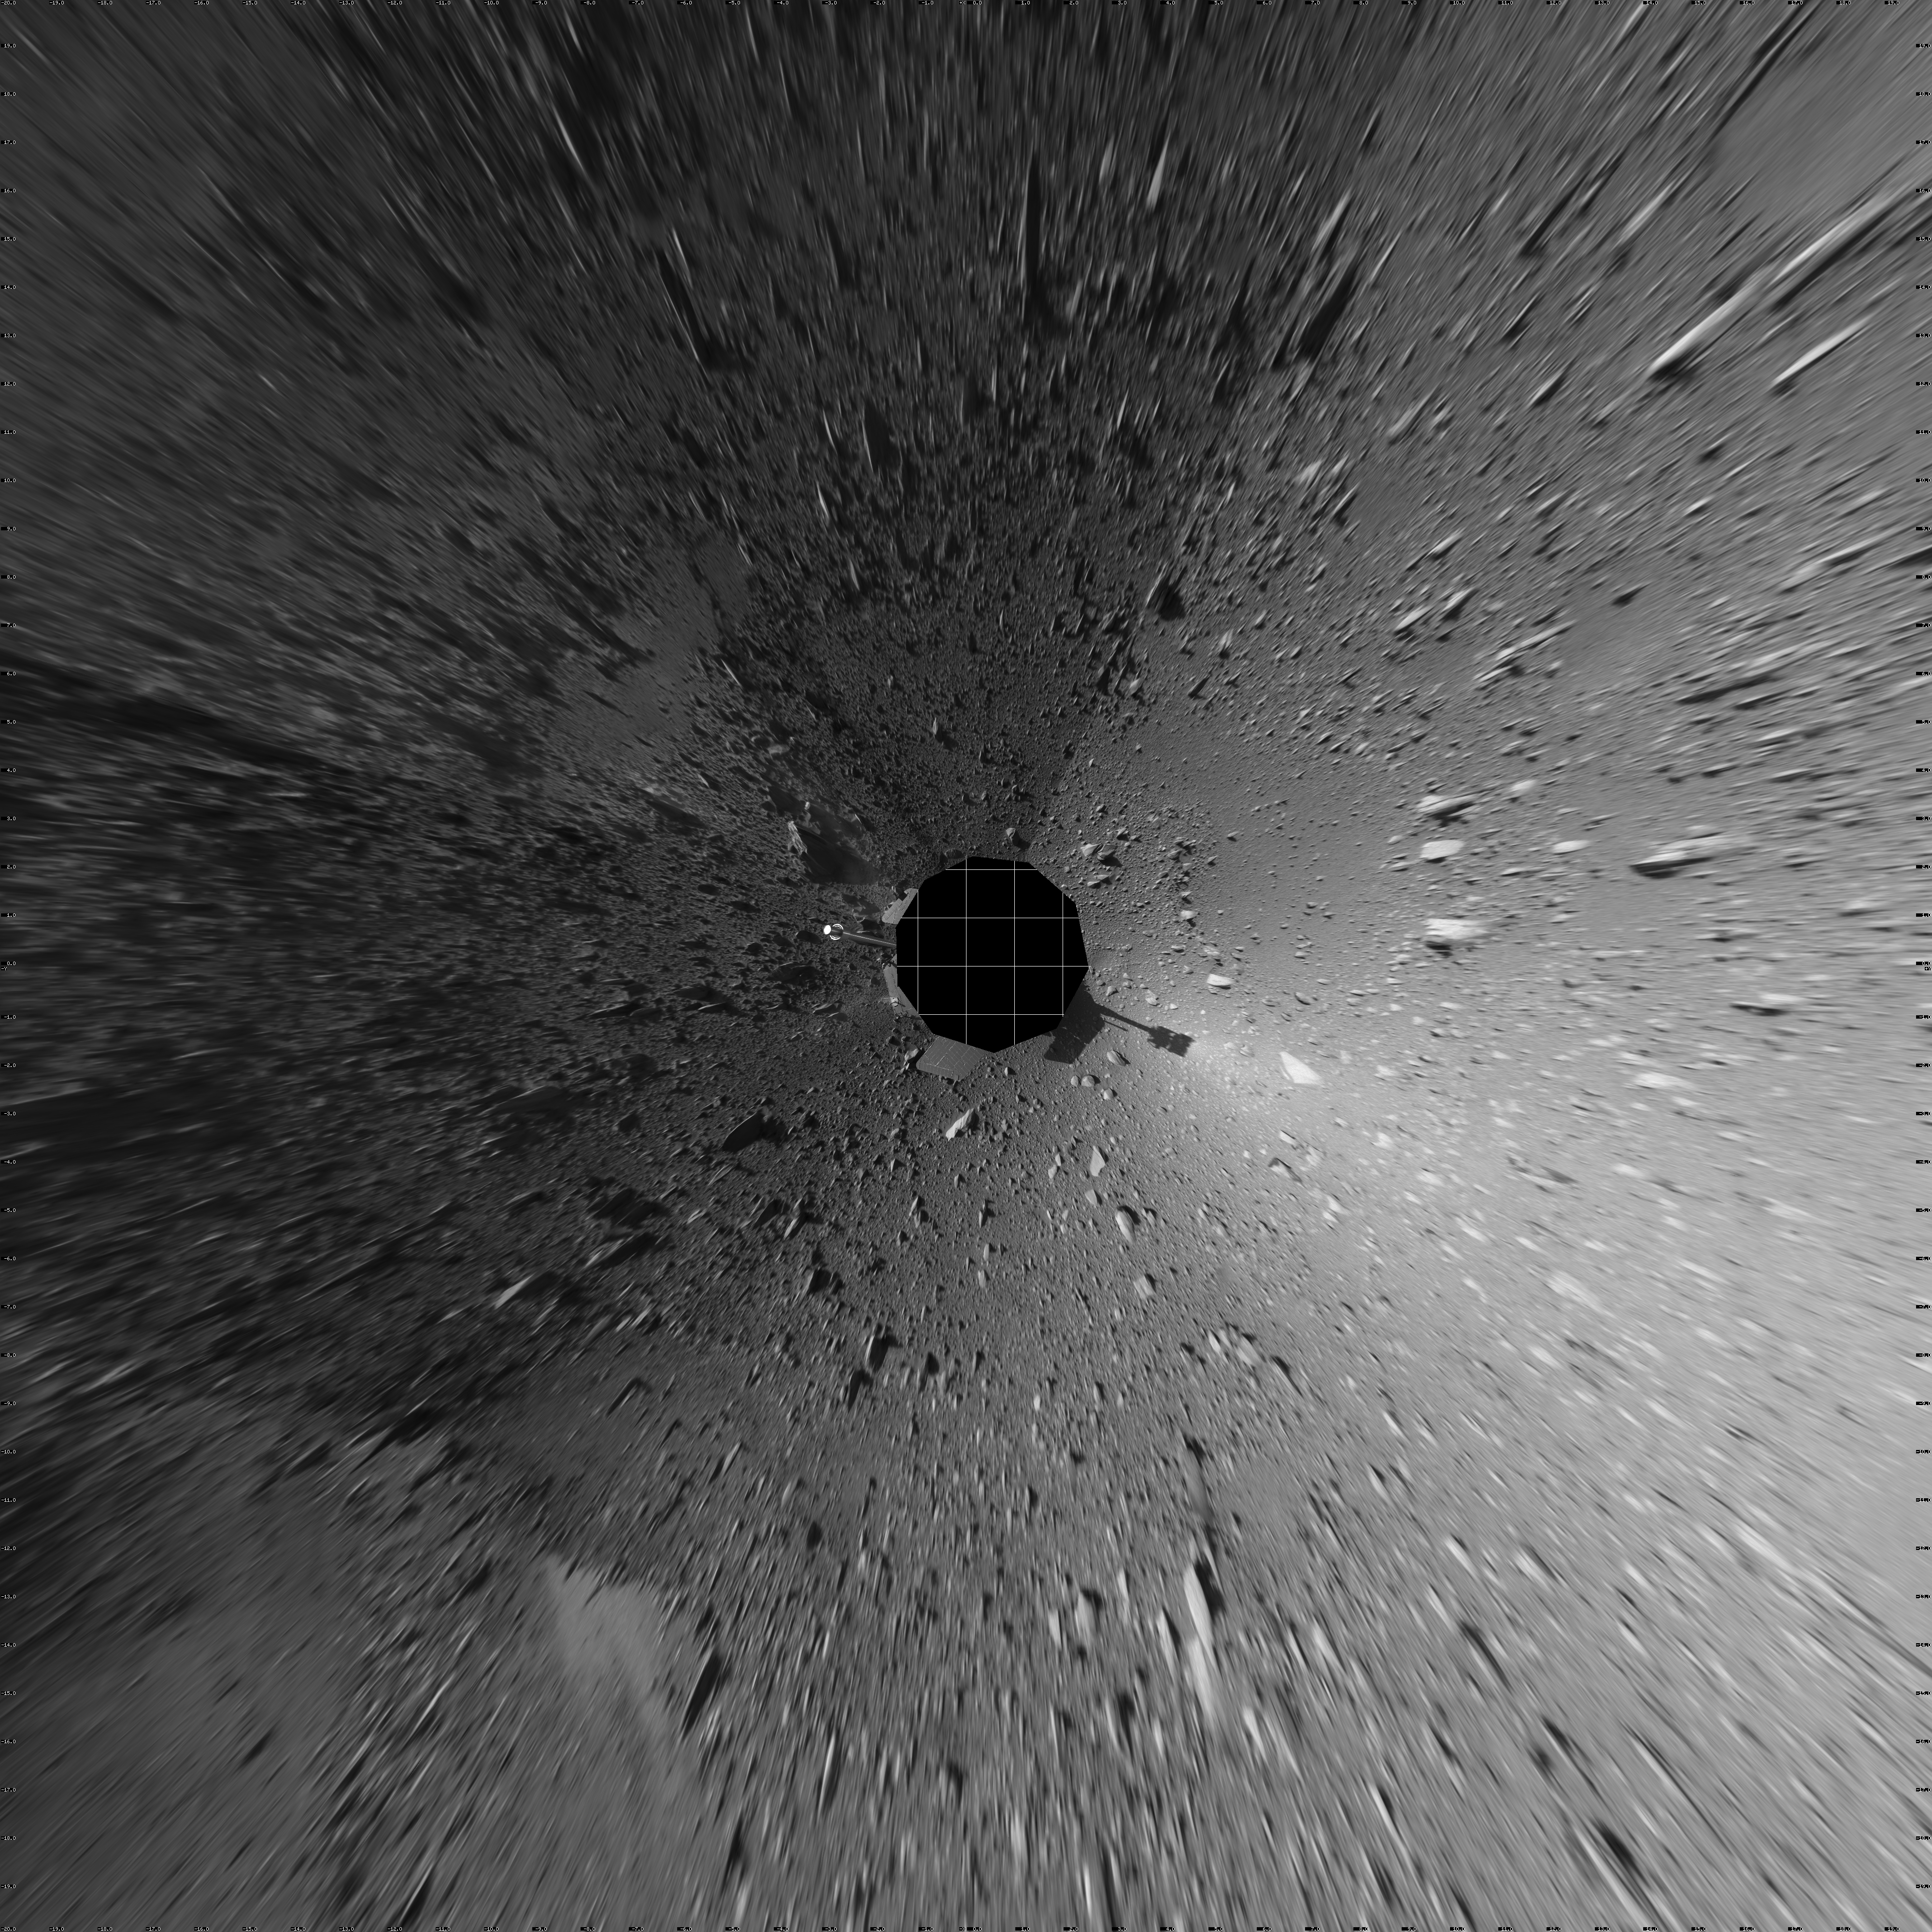

Spirit’s View on Sol 147 (Vertical)

This 360-degree view of the terrain surrounding NASA’s Mars Exploration Rover Spirit on the 147th martian day of the rover’s mission inside Gusev Crater, on June 1, 2004, was assembled from images taken by Spirit’s navigation camera. The rover’s position is Site A60. The view is presented in a vertical projection with geometrical seam correction.

Credit: NASA/JPL